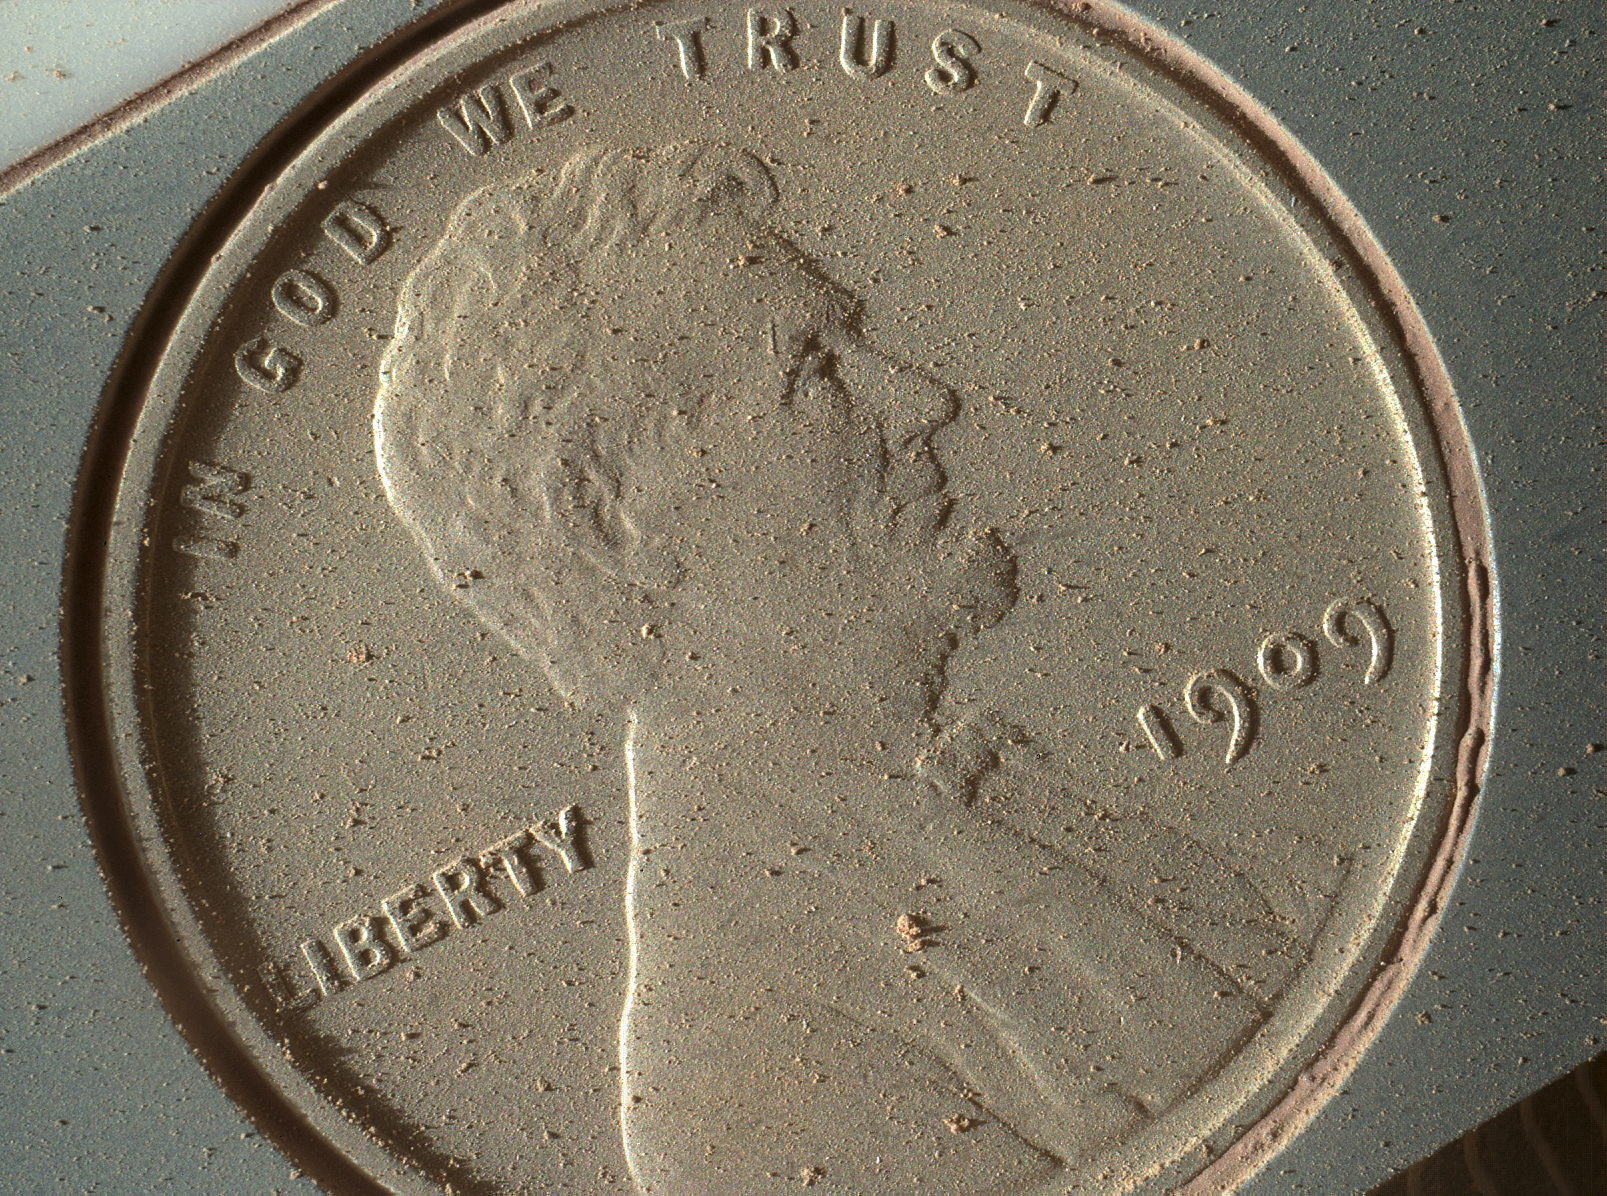

Mars Hand Lens Imager Sends Ultra High-Res Photo from Mars

This image of a U.S. penny on a calibration target was taken by the Mars Hand Lens Imager (MAHLI) aboard NASA’s Curiosity rover in Gale Crater on Mars. At 14 micrometers per pixel, this is the highest-resolution image that MAHLI can acquire.

This image was obtained as part of a test on the 411th Martian day, or sol, of the mission (Oct. 2, 2013), the first time the rover’s robotic arm placed MAHLI close enough to a target to obtain the camera’s highest-possible resolution. It shows that, during the penny’s 14 months (so far) on Mars, it has accumulated Martian dust and clumps of dust, despite its vertical mounting position on the calibration target for MAHLI.

The previous highest-resolution MAHLI images, which were pictures of Martian rocks, were at 16 to 17 micrometers per pixel. A micrometer, also known as a micron, is about 0.000039 inch.

The penny is a 1909 VDB penny minted in Philadelphia during the first year that Lincoln cents became available. More information about its inclusion on the MAHLI calibration target is available at http://www.jpl.nasa.gov/news/news.php?release=2012-033.

The gold medal for highest resolution photographs on Mars goes to NASA’s Phoenix Mars Lander’s optical microscope. As a microscope, though, fine-grained samples had to be delivered to it, whereas MAHLI can be deployed to look at geologic materials in their natural setting.

Malin Space Science Systems, San Diego, developed, built and operates MAHLI. NASA’s Jet Propulsion Laboratory, Pasadena, Calif., manages the Mars Science Laboratory Project and the mission’s Curiosity rover for NASA’s Science Mission Directorate in Washington. The rover was designed and assembled at JPL, a division of the California Institute of Technology in Pasadena.

Credit: NASA/JPL-Caltech/MSSS